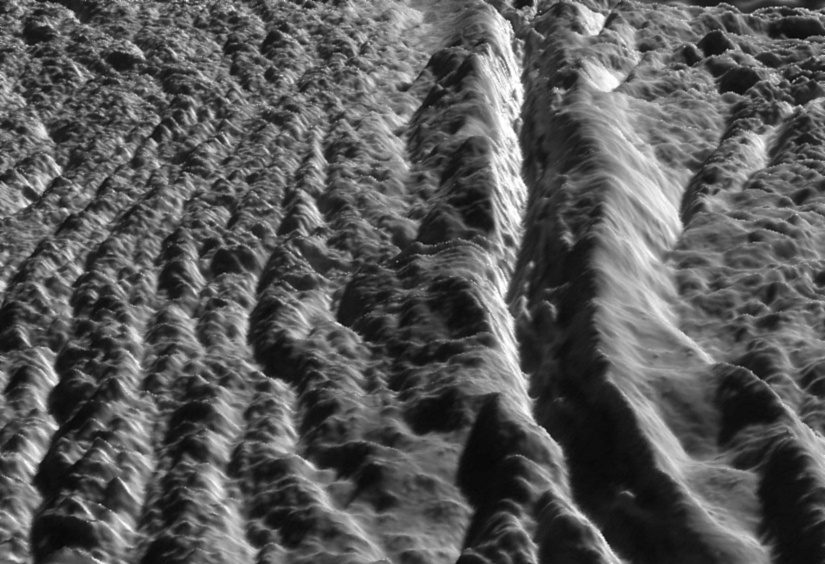

Perspective view of Damascus Sulcus, Enceladus

This perspective view of Damascus Sulcus was generated using high resolution images of Enceladus acquired in August 2008 at 12 to 30 meters (40 to 100 feet) resolution, together with a new topographic map of the region produced by Dr. Paul Schenk (http://www.lpi.usra.edu/lpi/schenk/) at the Lunar and Planetary Institute in Houston, TX. Damascus Sulcus is one of several prominent linear structures, dubbed “tiger stripes,” within the geologically active south polar region of Enceladus. Damascus Sulcus consists of two large parallel ridges separated by a deep V-shaped medial trough. The ridges are each 100 to 150 meters high (325 to 500 feet), while the entire width of Damascus Sulcus is 5 kilometers (3 miles). The medial trough between the ridges is 200 to 250 meters (650 to 820 feet) deep, and may have formed by daily shear (sliding) faulting triggered by tidal forces. These medial troughs may be the primary source of numerous jets making up the large active water vapor plume over the south pole of Enceladus. Several small ridges can be seen along the floor of the medial trough. These could be blocks of crust that have slid down the walls of the trough or fractured blocks pushed up from below. Flanking Damascus Sulcus are repeating sets of broken and disrupted parallel ridges a few tens of meters high. These are typical of the plains that lie between the tiger stripe structures and resemble crumpled or folded rock patterns seen on Earth. Relief has been exaggerated by a factor of ~10 to enhance clarity.

The raw data from which this product was developed were retrieved from the Planetary Data System’s Cassini archives. The Cassini-Huygens mission is a cooperative project of NASA, the European Space Agency and the Italian Space Agency. The Jet Propulsion Laboratory, a division of the California Institute of Technology in Pasadena, manages the mission for NASA’s Science Mission Directorate, Washington, D.C. The Cassini orbiter and its two onboard cameras were designed, developed and assembled at JPL. The imaging operations center is based at the Space Science Institute in Boulder, Colo. (http://ciclops.org)

Credit: NASA/JPL/Space Science Institute/Universities Space Research Association/Lunar & Planetary Institute